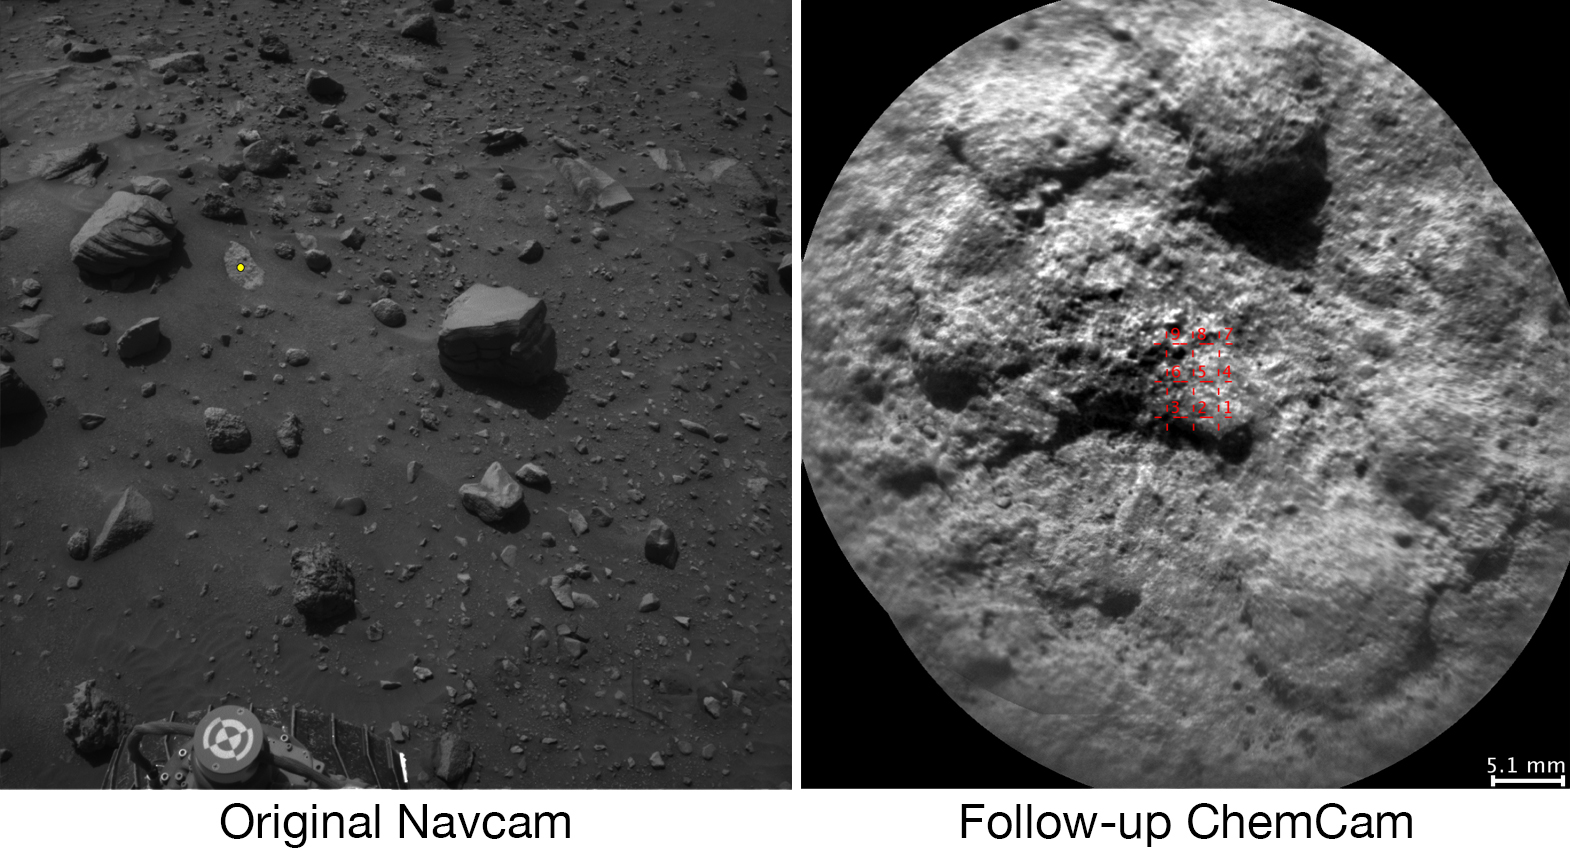

Autonomous Selection of a Rover’s Laser Target on Mars

Figure 1

Download the full resolution TIFF file

NASA’s Curiosity Mars rover autonomously selects some of the targets for the laser and telescopic camera of the rover’s Chemistry and Camera (ChemCam) instrument. For example, on-board software analyzed the image on the left, chose the target highlighted with the yellow dot, and pointed ChemCam to acquire laser analysis and the image on the right.

Most ChemCam targets are still selected by scientists discussing rocks or soil seen in images the rover has sent to Earth, but the autonomous targeting provides an added capability. It can offer a head start on acquiring composition information at a location just reached by a drive. The software for target selection and instrument pointing is called AEGIS, for Autonomous Exploration for Gathering Increased Science.

The image on the left was taken by the left eye of Curiosity’s stereo Navigation Camera (Navcam) a few minutes after the rover completed a drive of about 43 feet (13 meters) on July 14, 2016, during the 1,400th Martian day, or sol, of the rover’s work on Mars. Using AEGIS for target selection and pointing based on the Navcam imagery, Curiosity’s ChemCam zapped a grid of nine points on a rock chosen for meeting criteria set by the science team. In this run, parameters were set to find bright-toned outcrop rock rather than darker rocks, which in this area tend to be loose on the surface. Within less than 30 minutes after the Navcam image was taken, ChemCam had used its laser on all nine points and had taken before-and-after images of the target area with its remote micro-imager (RMI) camera. The image at right combines those two RMI exposures. The nine laser targets are marked in red at the center.

On the Navcam image at left, the yellow dot identifies the selected target area, which is about 2.2 inches (5.6 centimeters) in diameter. An unannotated version of this Sol 1400 Navcam image is available as Figure 1.

ChemCam records spectra of glowing plasma generated when the laser hits a target point. These spectra provide information about the chemical elements present in the target. The light-toned patch of bedrock identified by AEGIS on Sol 1400 appears, geochemically, to belong to the “Stimson” sandstone unit of lower Mount Sharp. In mid-2016, Curiosity typically uses AEGIS for selecting a ChemCam target more than once per week.

AEGIS software was developed at NASA’s Jet Propulsion Laboratory, Pasadena, California. ChemCam is one of 10 instruments in Curiosity’s science payload. The U.S. Department of Energy’s Los Alamos National Laboratory, in Los Alamos, New Mexico, developed ChemCam in partnership with scientists and engineers funded by the French national space agency (CNES), the University of Toulouse and the French national research agency (CNRS).

Credit: NASA/JPL-Caltech/LANL/CNES/IRAP/LPGNantes/CNRS/IAS